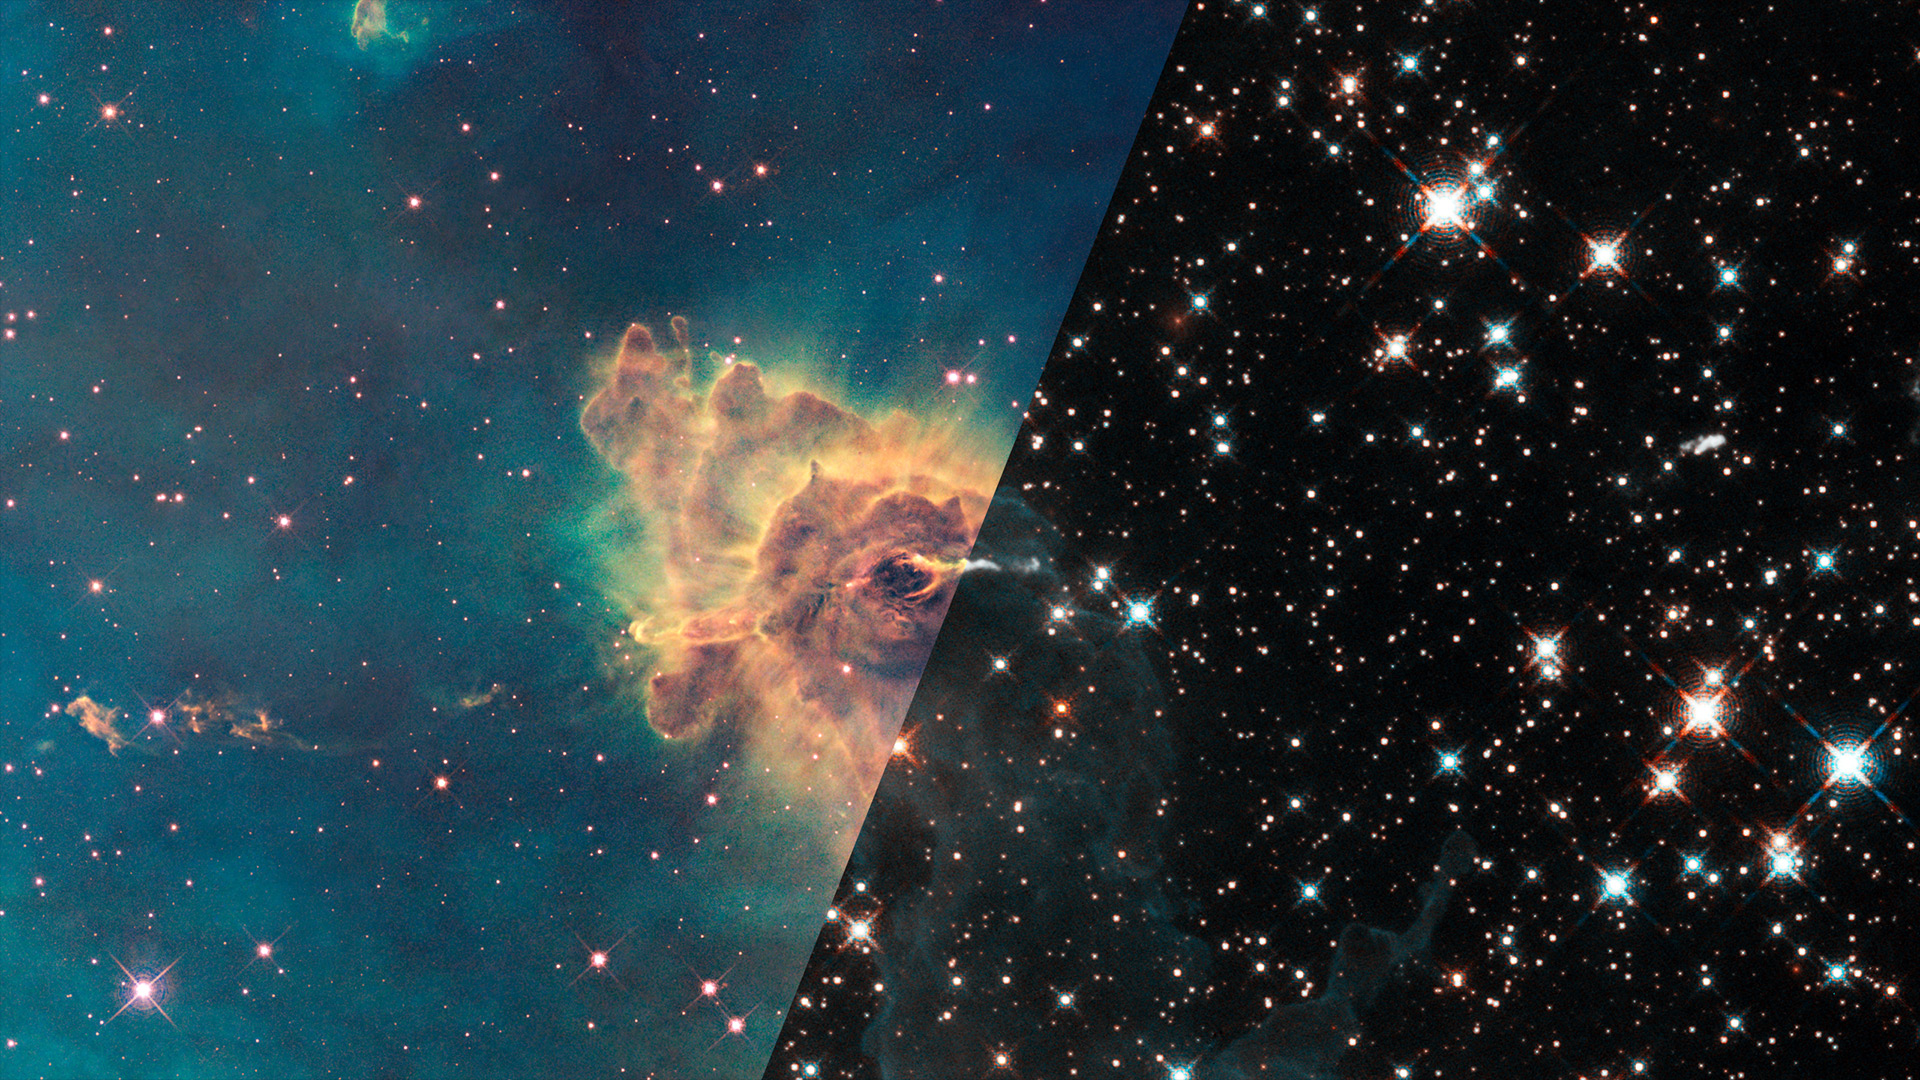

Infrared Universe: Herbig Haro 666

Composed of gas and dust, the pillar resides in a tempestuous stellar nursery called the Carina Nebula, located 7,500 light-years away in the southern constellation Carina. Thin puffs of material travel to the left and to the right of a dark notch in the center of the pillar. The matter is part of a jet produced by a young star. Farther away, on the left, the jet is visible as a grouping of small, wispy clouds. A few small clouds are visible at a similar distance on the right side of the jet. Astronomers estimate that the jet is moving at speeds of up to 850,000 miles an hour. The jet's total length is about 10 light-years.

Optical: The tip of the 3-light-year-long pillar, bathed in the glow of light from hot, massive stars off the top of the image. Scorching radiation and fast winds (streams of charged particles) from these stars are sculpting the pillar and causing new stars to form within it. Streamers of gas and dust can be seen flowing off the top of the structure.

Near-infrared: Nestled inside this dense structure are fledgling stars. The dense column and the surrounding greenish-colored gas all but disappear. Only a faint outline of the pillar remains. By penetrating the wall of gas and dust, infrared light reveals the young star that is probably blasting the jet. Part of the jet nearest the star is more prominent in this view.
Credit: NASA, ESA, and the Hubble SM4 ERO Team (STScI)

About the Infrared Universe Collection
The human eye can only see visible light, but objects give off a variety of wavelengths of light. To see an object as it truly exists, we would ideally look at its appearance through the full range of the electromagnetic spectrum. Telescopes show us objects as they appear emitting different energies of light, with each wavelength conveying unique information about the object. The Webb Space Telescope will study infrared light from celestial objects with much greater clarity and sensitivity than ever before. Explore the Infrared Universe. Adapted from Cool Cosmos by IPAC, with additional contributions from Bruno Merin and Miguel Merin (Pludo).

Credit: Video: NASA, ESA, Gregory Bacon (STScI)